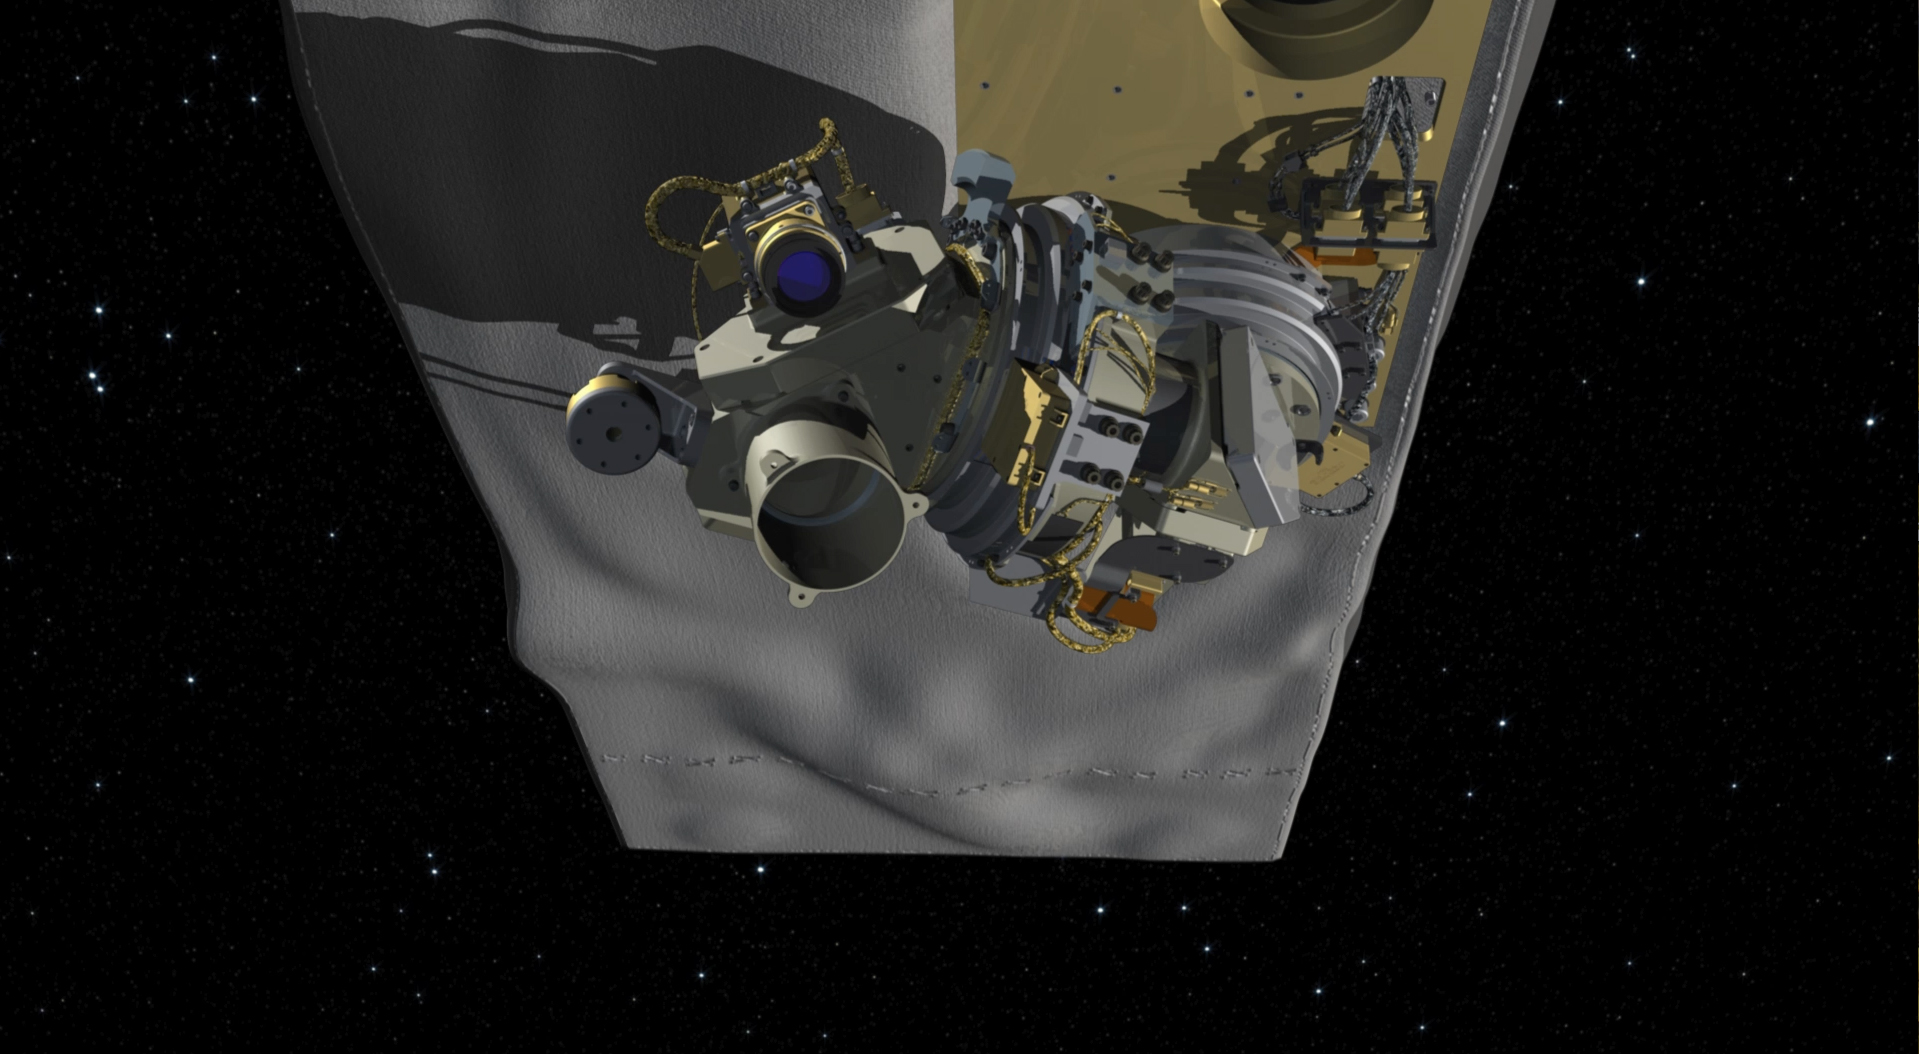

Illustration of OCO-3 on the Space Station

Illustration of NASA’s OCO-3 mounted on the underside of the International Space Station.

OCO-3 is managed by NASA’s Jet Propulsion Laboratory in Pasadena, California.

Credit: NASA/JPL-Caltech